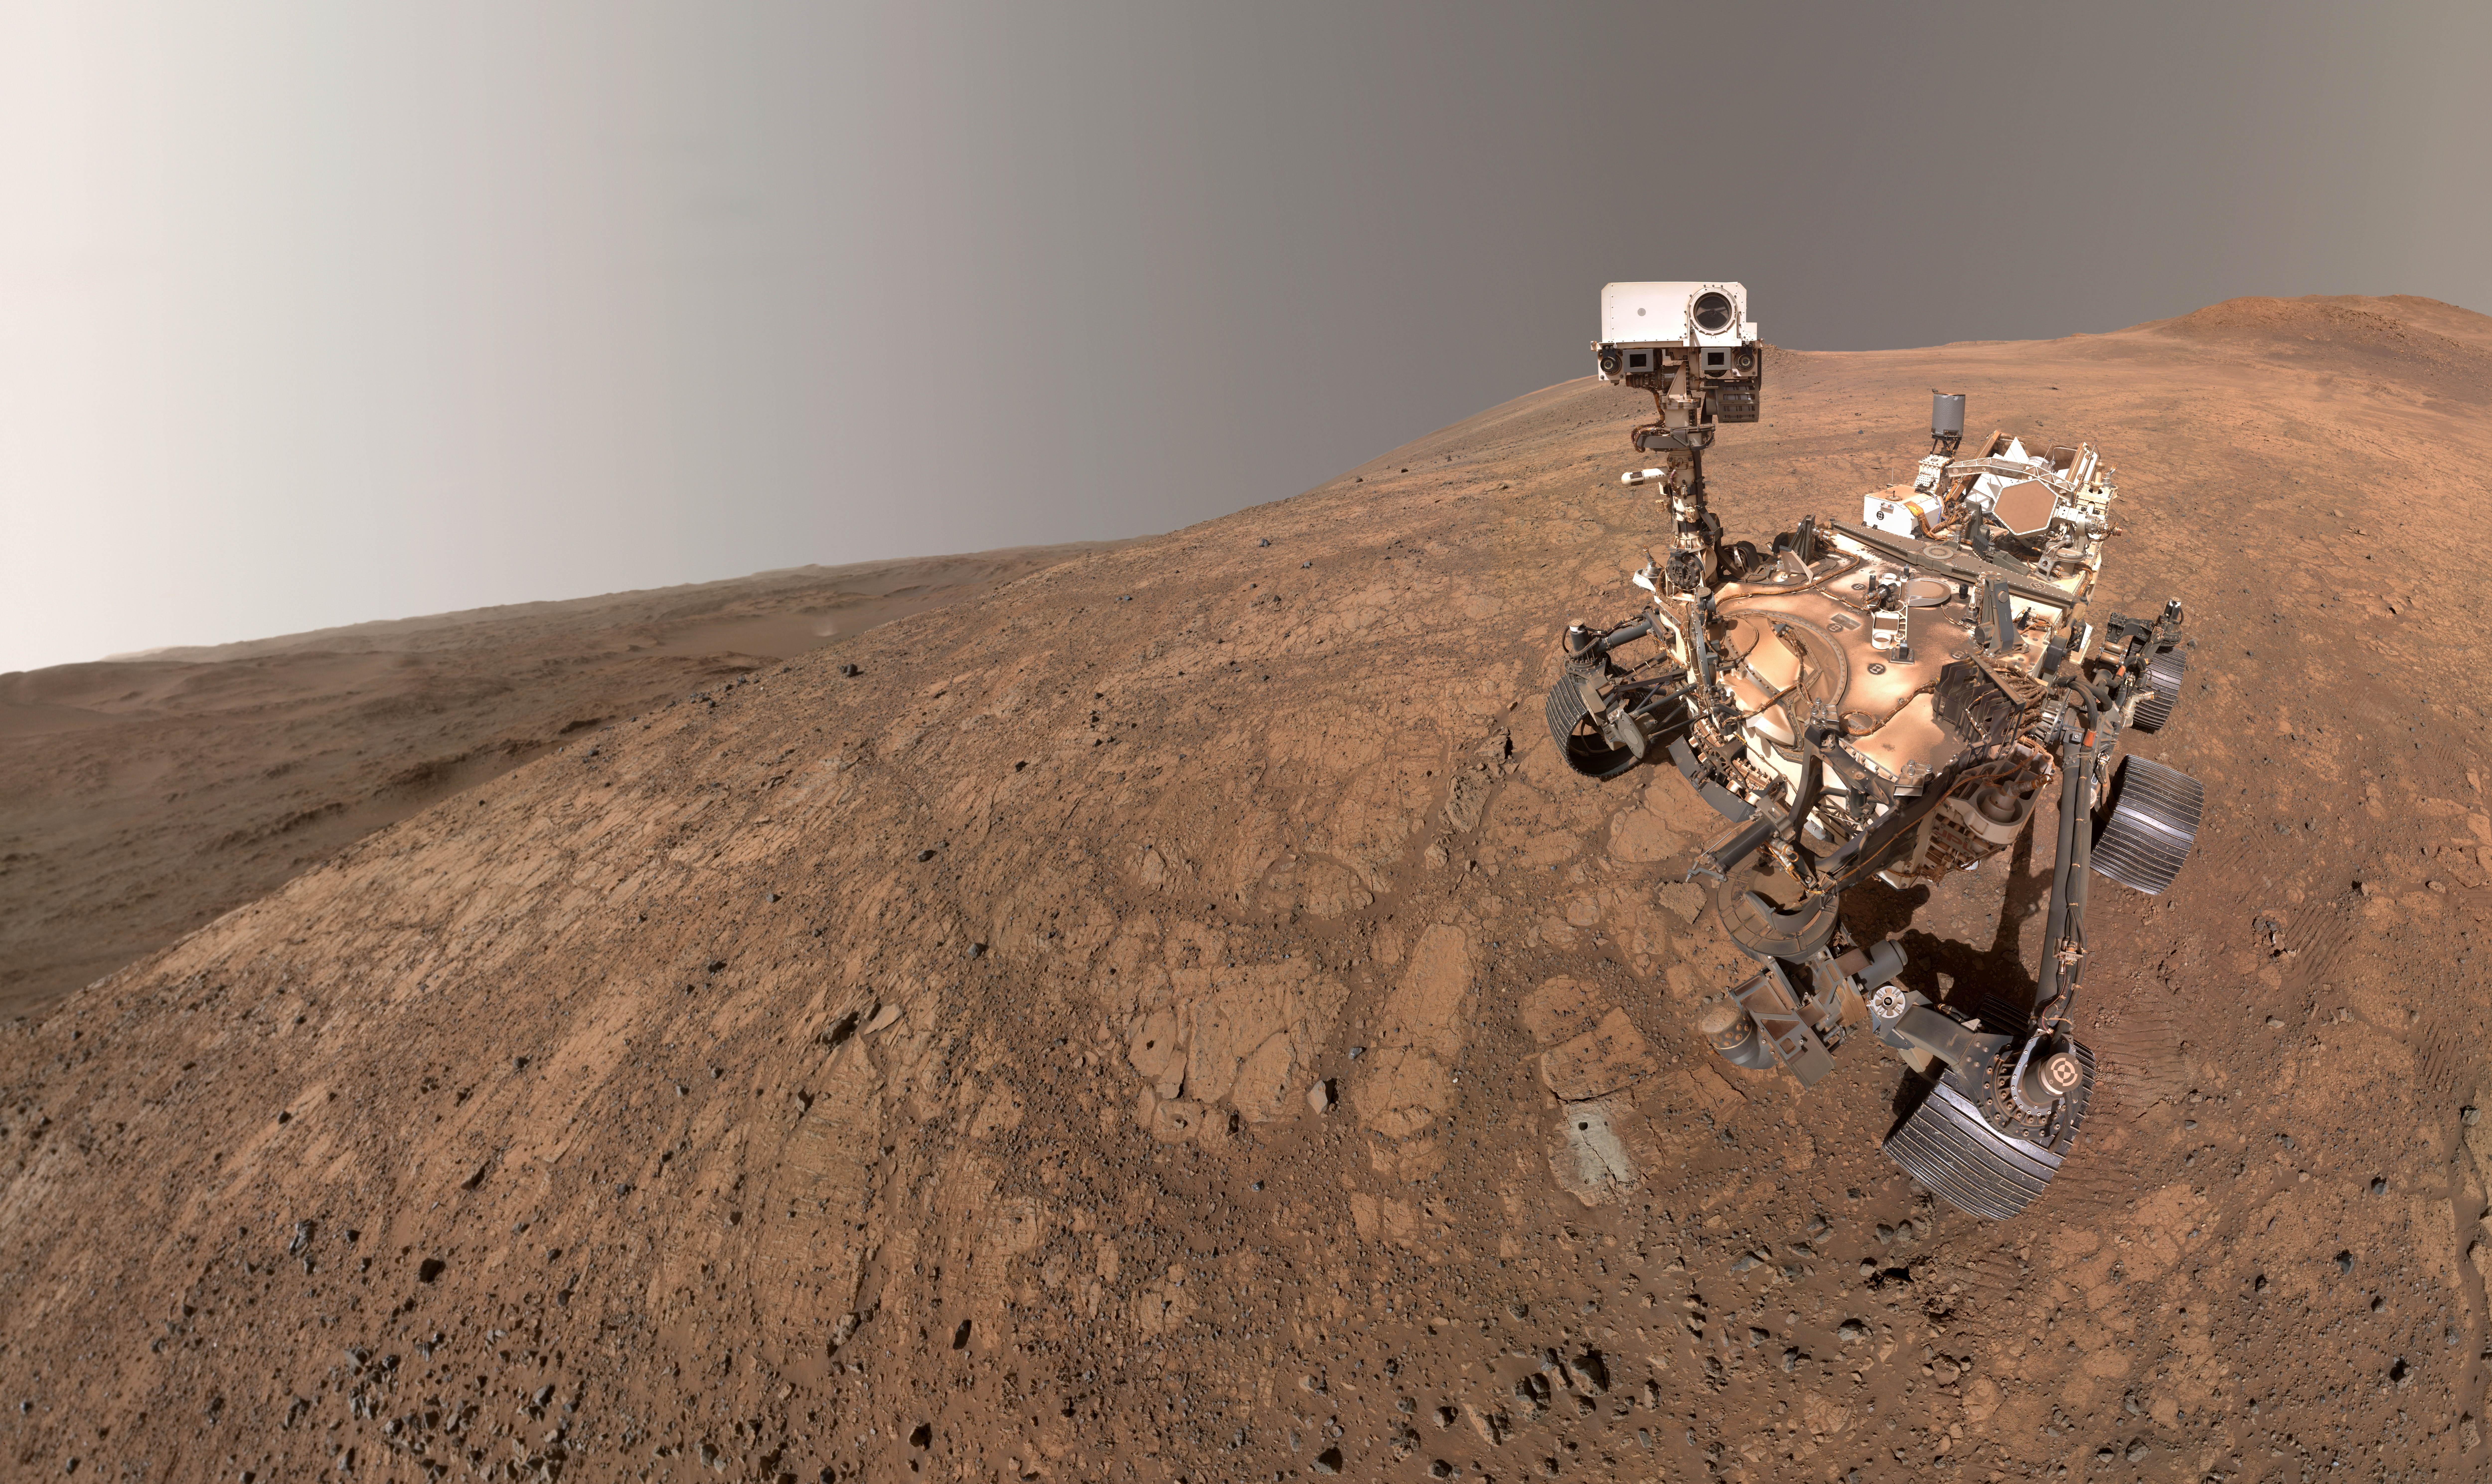

Dust Devil Photobombs Perseverance’s Selfie

NASA’s Perseverance rover took this selfie on May 10, 2025, marking its 1,500th Martian day, or sol, exploring the Red Planet. A dust devil twirls in the background, about 3 miles (5 kilometers) away, to the left of the rover. The small dark hole in the rock in front of the rover is the borehole made when Perseverance collected a sample dubbed “Bell Island.”

The selfie is composed of 59 images taken by the WATSON (Wide Angle Topographic Sensor for Operations and eNgineering) camera on the end of the rover’s robotic arm. The images were stitched together after being sent back to Earth. The selfie was further processed to improve visual contrast and accentuate color differences.

WATSON, part of an instrument called SHERLOC (Scanning Habitable Environments with Raman & Luminescence for Organics & Chemicals), was built by Malin Space Science Systems (MSSS) in San Diego and is operated jointly by MSSS and NASA’s Jet Propulsion Laboratory in Southern California.

Figure A is a version of the selfie in which the rover is looking down at the borehole.

Figure A

Figure B is a cropped, annotated version of the selfie highlighting some of the rover’s components.

Figure B

A: aluminum plate with U.S. flagB: SHERLOC (Scanning Habitable Environments with Raman & Luminescence for Organics and Chemicals) calibration targetC: serial number on the front hazard-avoidance camera sunshade assemblyD: wire bundle that supports entry, descent, and landing (EDL) hardware E: rover evolution plateF: Mastcam-Z calibration targetG: high-gain antennaH: ultra-high frequency antennaI: JPL insignia plateJ: Perseverance’s arm (not seen). Just like humans taking a selfie on Earth, Perseverance’s imaging team does their best to keep the rover’s arm out of the shot, as they have here. When the images are combined for the selfie, it looks like there is no arm on the rover. The rover’s process for taking a selfie is explained in this video. K: SkyCamL: SuperCam calibration targetM: navigation camerasN: Mastcam-Z imagersO: SuperCamOa: SuperCam microphoneP: Mars dust accumulated on the rover’s exterior Q: differential, part of Perseverance’s “rocker-bogie” suspension system. The differential pivots around the silver-colored disk in the center, connecting the rockers to the body and each other, helping even out loads and reducing rover-body tilt.R: Multi-Mission Radioisotope Thermoelectric Generator (MMRTG)S: wheelT: “Send Your Name to Mars” plate carrying 10,932,295 names on three fingernail-sized chipsU: robotic arm harness bulkheadV: Mars Environmental Dynamics Analyzer (MEDA)
Figure C is an annotated version with an abridged number of annotations.

Figure C

aluminum plate with U.S. flagdust devilBell Island sample boreholerover tracks

Credit: NASA/JPL-Caltech/MSSS